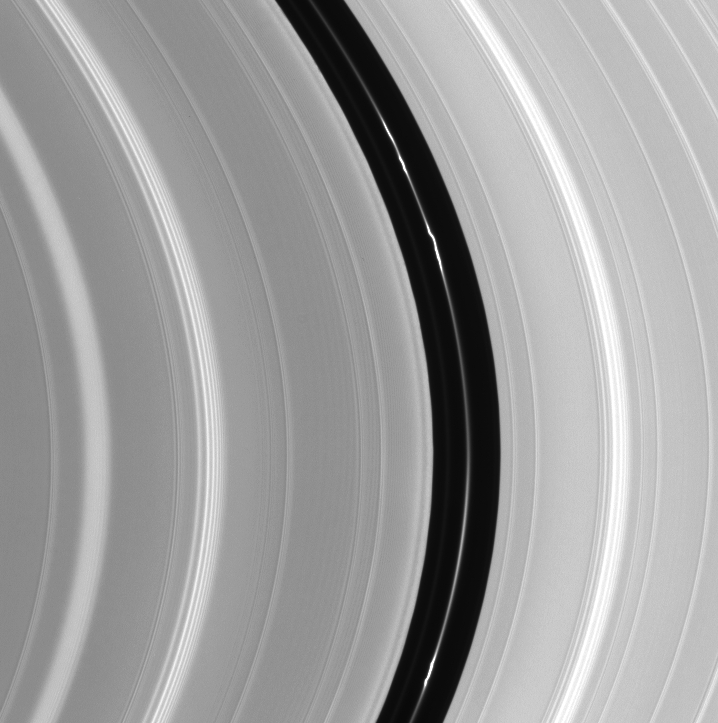

Mind the Gap

An intriguing knotted ringlet within the Encke Gap is the main attraction in this Cassini image. The Encke Gap is a small division near the outer edge of Saturn’s rings that is about 300 kilometers (190 miles) wide. The tiny moon Pan (20 kilometers, or 12 miles across) orbits within the gap and maintains it. Many waves produced by orbiting moons are visible.

The image was taken in visible light with the Cassini spacecraft narrow angle camera on Oct. 29, 2004, at a distance of about 807,000 kilometers (501,000 miles) from Saturn. The image scale is 4.5 kilometers (2.8 miles) per pixel.

The Cassini-Huygens mission is a cooperative project of NASA, the European Space Agency and the Italian Space Agency. The Jet Propulsion Laboratory, a division of the California Institute of Technology in Pasadena, manages the Cassini-Huygens mission for NASA’s Office of Space Science, Washington, D.C. The Cassini orbiter and its two onboard cameras, were designed, developed and assembled at JPL. The imaging team is based at the Space Science Institute, Boulder, Colo.

Credit: NASA/JPL/Space Science Institute